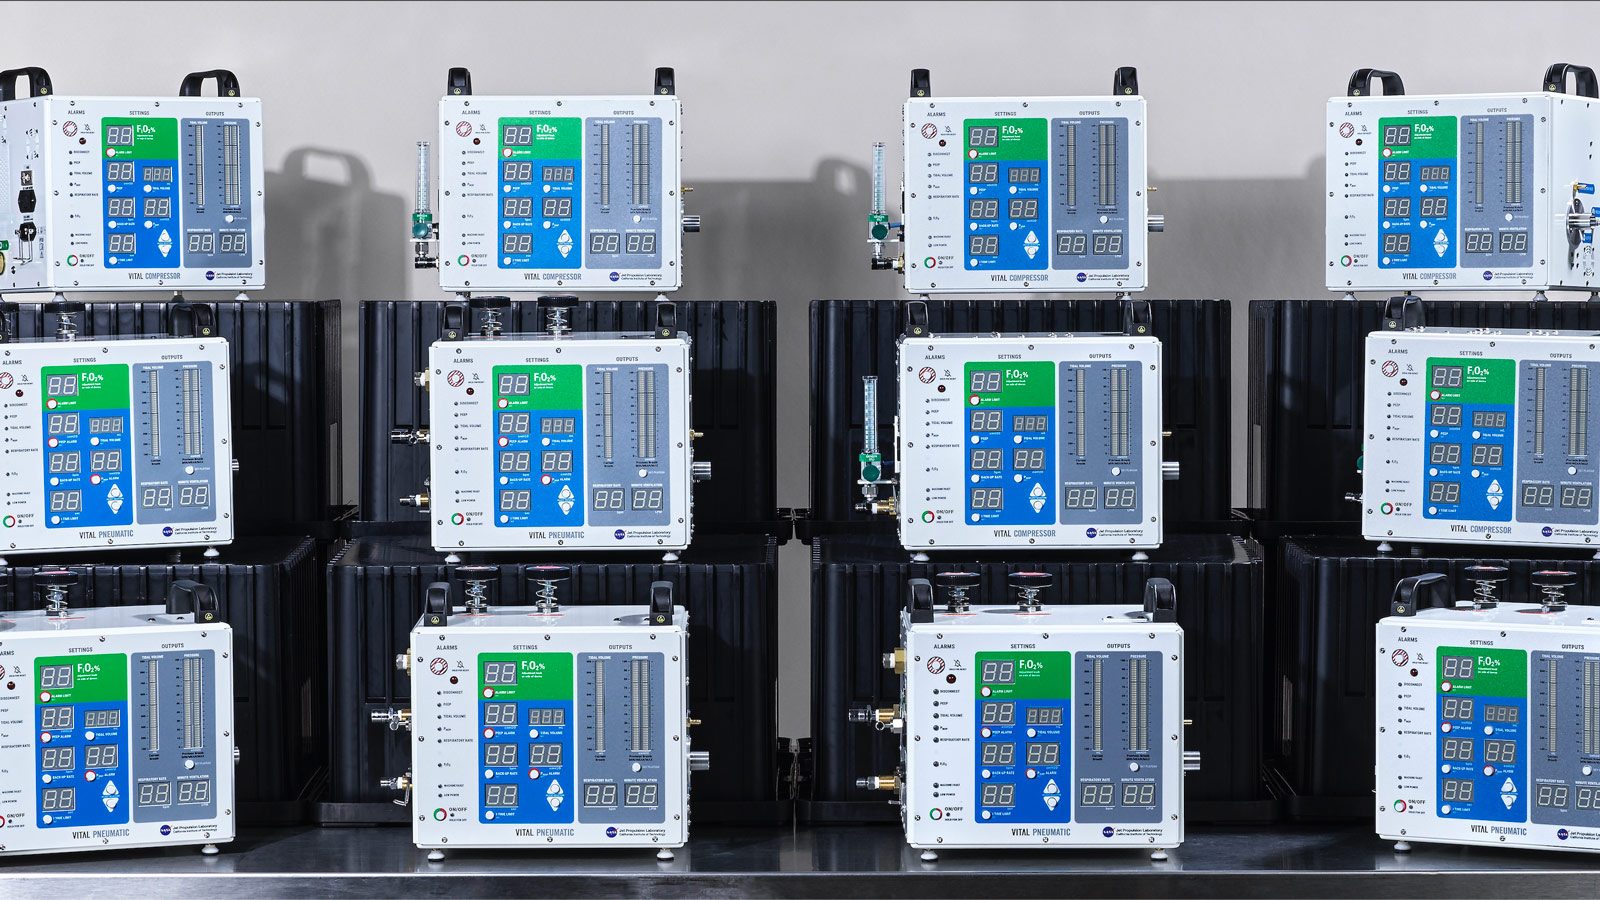

Stacks of VITAL Ventilators

Prototypes of the VITAL ventilator, designed and tested NASA’s Jet Propulsion Laboratory in just 37 days to address the needs of COVID-19 patients.

Credit: NASA/JPL-Caltech